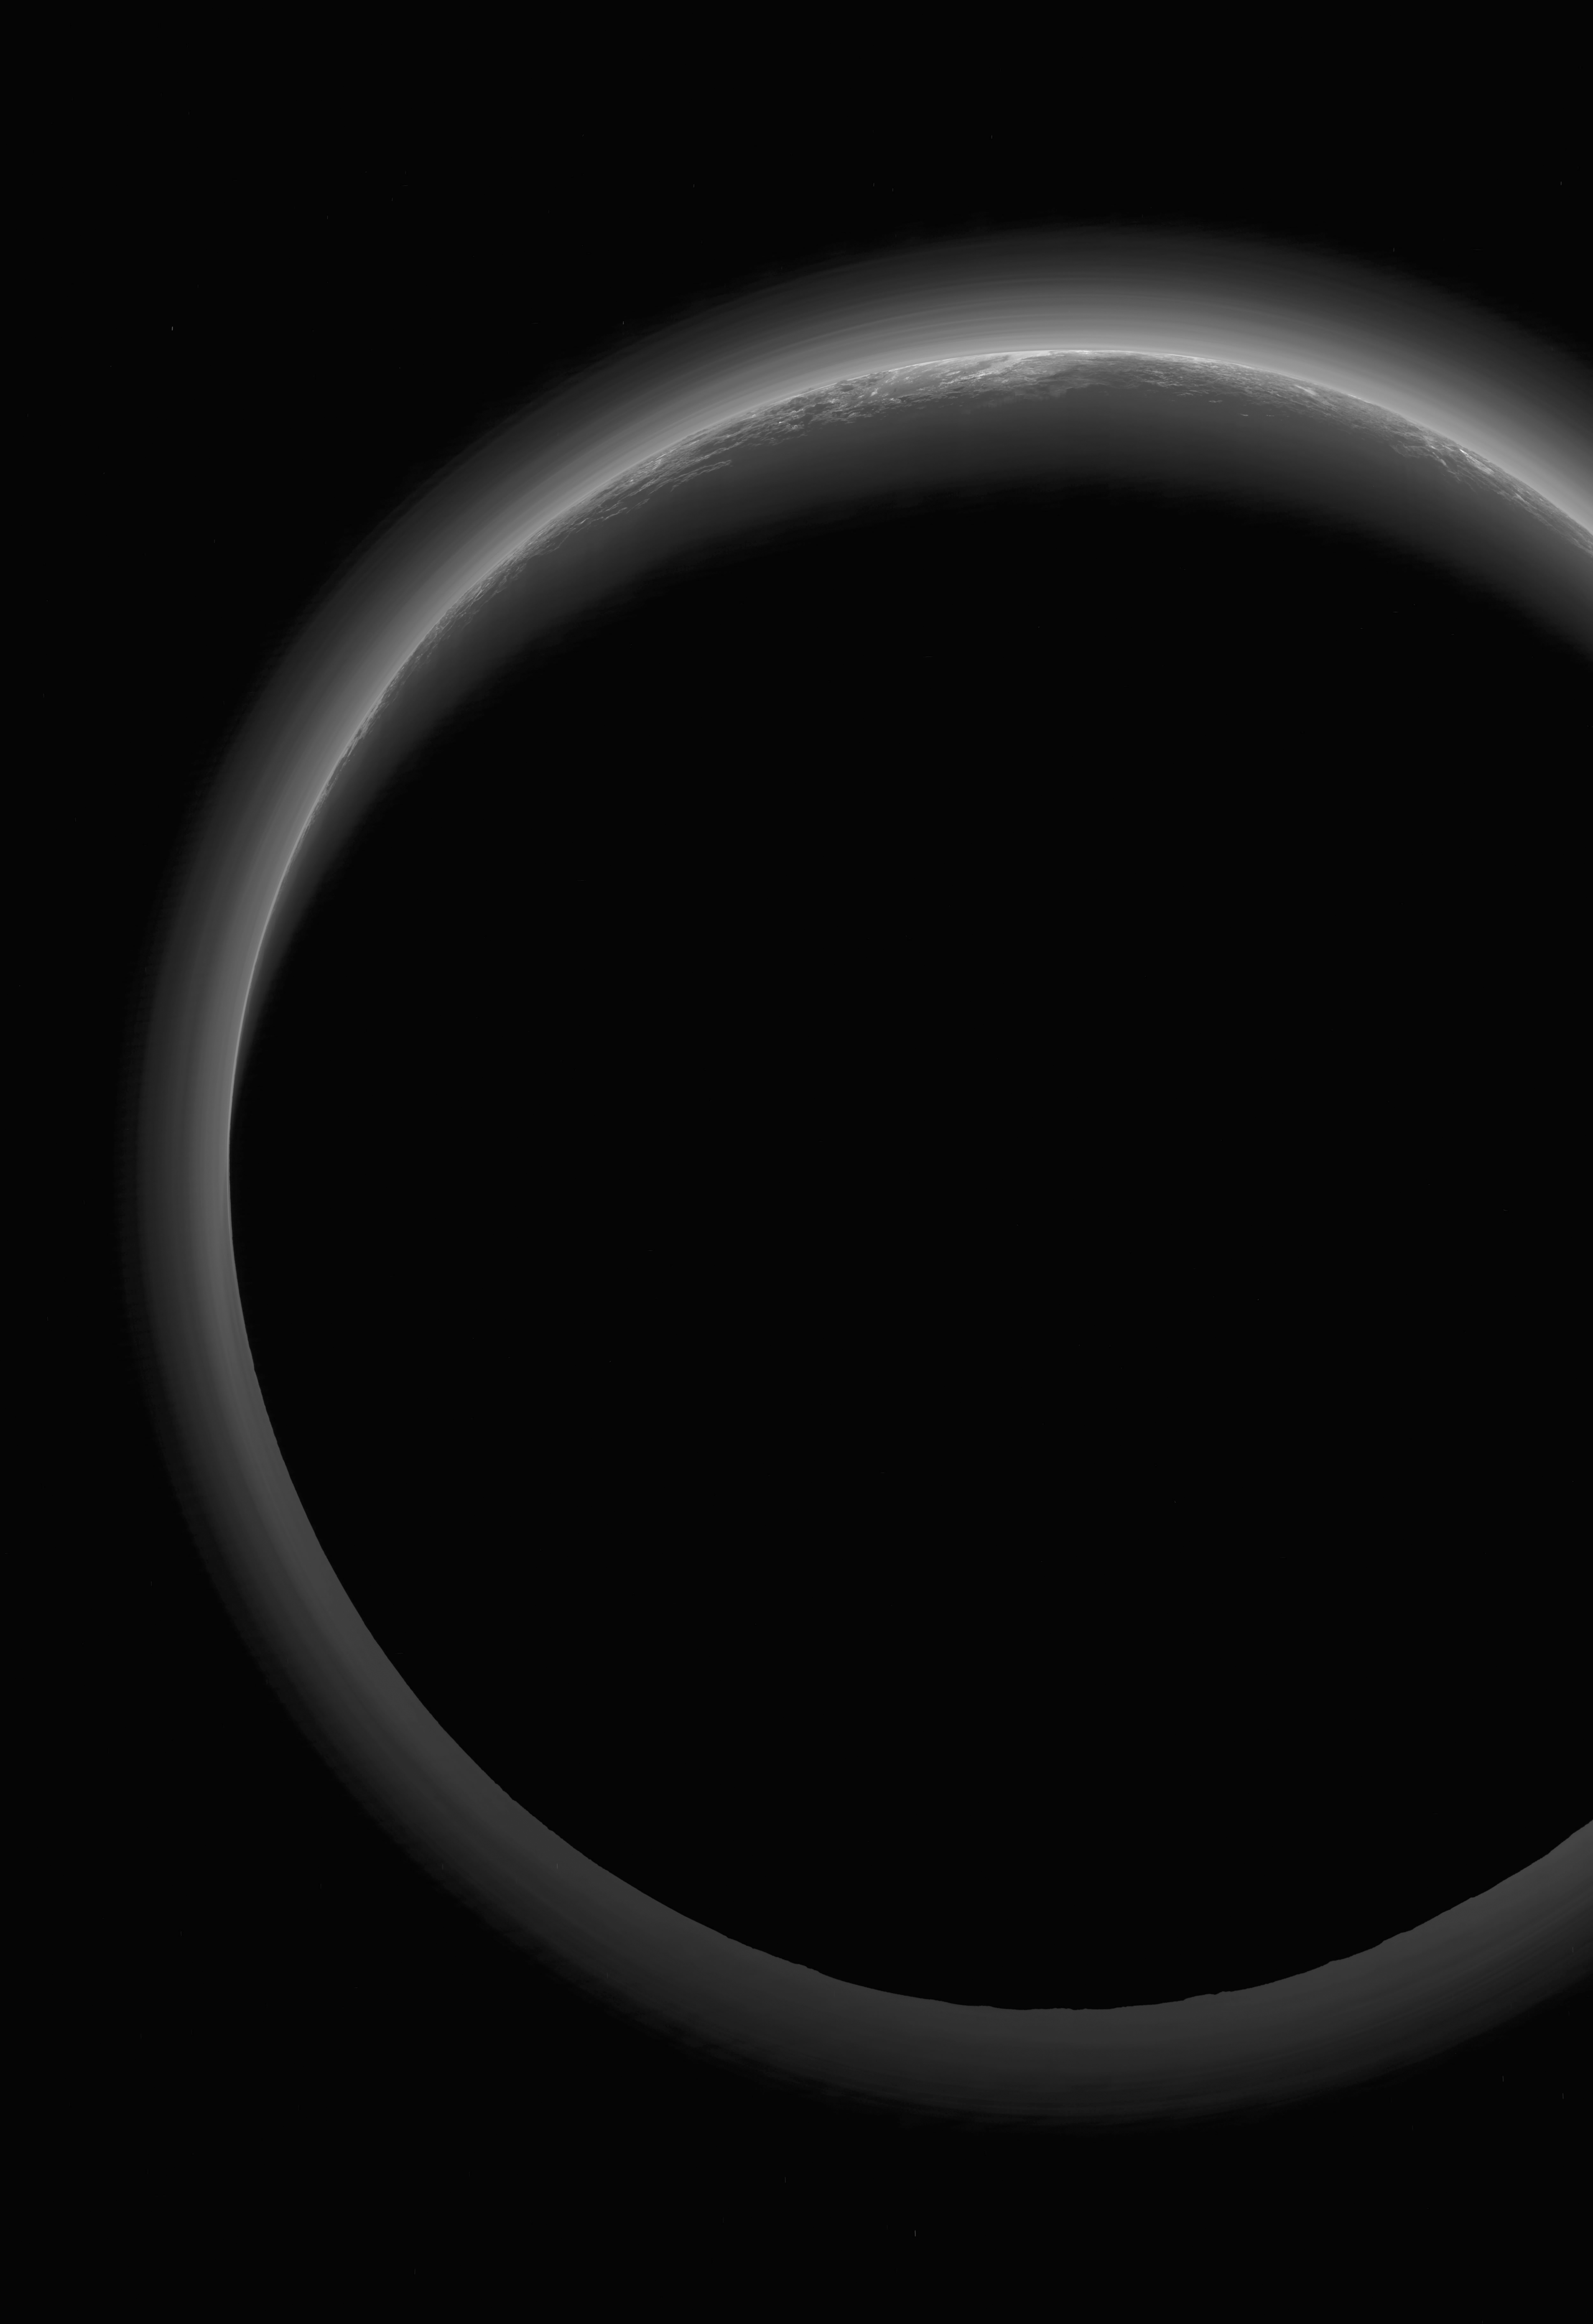

Secrets Revealed from Pluto’s ‘Twilight Zone’

Annotated Version

NASA’s New Horizons spacecraft took this stunning image of Pluto only a few minutes after closest approach on July 14, 2015. The image was obtained at a high phase angle — that is, with the sun on the other side of Pluto, as viewed by New Horizons. Seen here, sunlight filters through and illuminates Pluto’s complex atmospheric haze layers. The southern portions of the nitrogen ice plains informally named Sputnik Planum, as well as mountains of the informally named Norgay Montes, can also be seen across Pluto’s crescent at the top of the image.

Looking back at Pluto with images like this gives New Horizons scientists information about Pluto’s hazes and surface properties that they can’t get from images taken on approach. The image was obtained by New Horizons’ Ralph/Multispectral Visual Imaging Camera (MVIC) approximately 13,400 miles (21,550 kilometers) from Pluto, about 19 minutes after New Horizons’ closest approach. The image has a resolution of 1,400 feet (430 meters) per pixel. Pluto’s diameter is 1,475 miles (2,374 kilometers).

The inset at top right in the annotated version shows a detail of Pluto’s crescent, including an intriguing bright wisp (near the center) measuring tens of miles across that may be a discreet, low-lying cloud in Pluto’s atmosphere; if so, it would be the only one yet identified in New Horizons imagery. This cloud — if that’s what it is — is visible for the same reason the haze layers are so bright: illumination from the sunlight grazing Pluto’s surface at a low angle. Atmospheric models suggest that methane clouds can occasionally form in Pluto’s atmosphere. The scene in this inset is 140 miles (230 kilometers) across.

The inset at bottom right shows more detail on the night side of Pluto. This terrain can be seen because it is illuminated from behind by hazes that silhouette the of the annotated version limb. The topography here appears quite rugged, and broad valleys and sharp peaks with relief totaling 3 miles (5 kilometers) are apparent. This image, made from closer range, is much better than the lower-resolution images of this same terrain taken several days before closest approach. These silhouetted terrains therefore act as a useful “anchor point,” giving New Horizons scientists a rare, detailed glimpse at the lay of the land in this mysterious part of Pluto seen at high resolution only in twilight. The scene in this inset is 460 miles (750 kilometers) wide.

The Johns Hopkins University Applied Physics Laboratory in Laurel, Maryland, designed, built, and operates the New Horizons spacecraft, and manages the mission for NASA’s Science Mission Directorate. The Southwest Research Institute, based in San Antonio, leads the science team, payload operations and encounter science planning. New Horizons is part of the New Frontiers Program managed by NASA’s Marshall Space Flight Center in Huntsville, Alabama.

Credit: NASA/Johns Hopkins University Applied Physics Laboratory/Southwest Research Institute